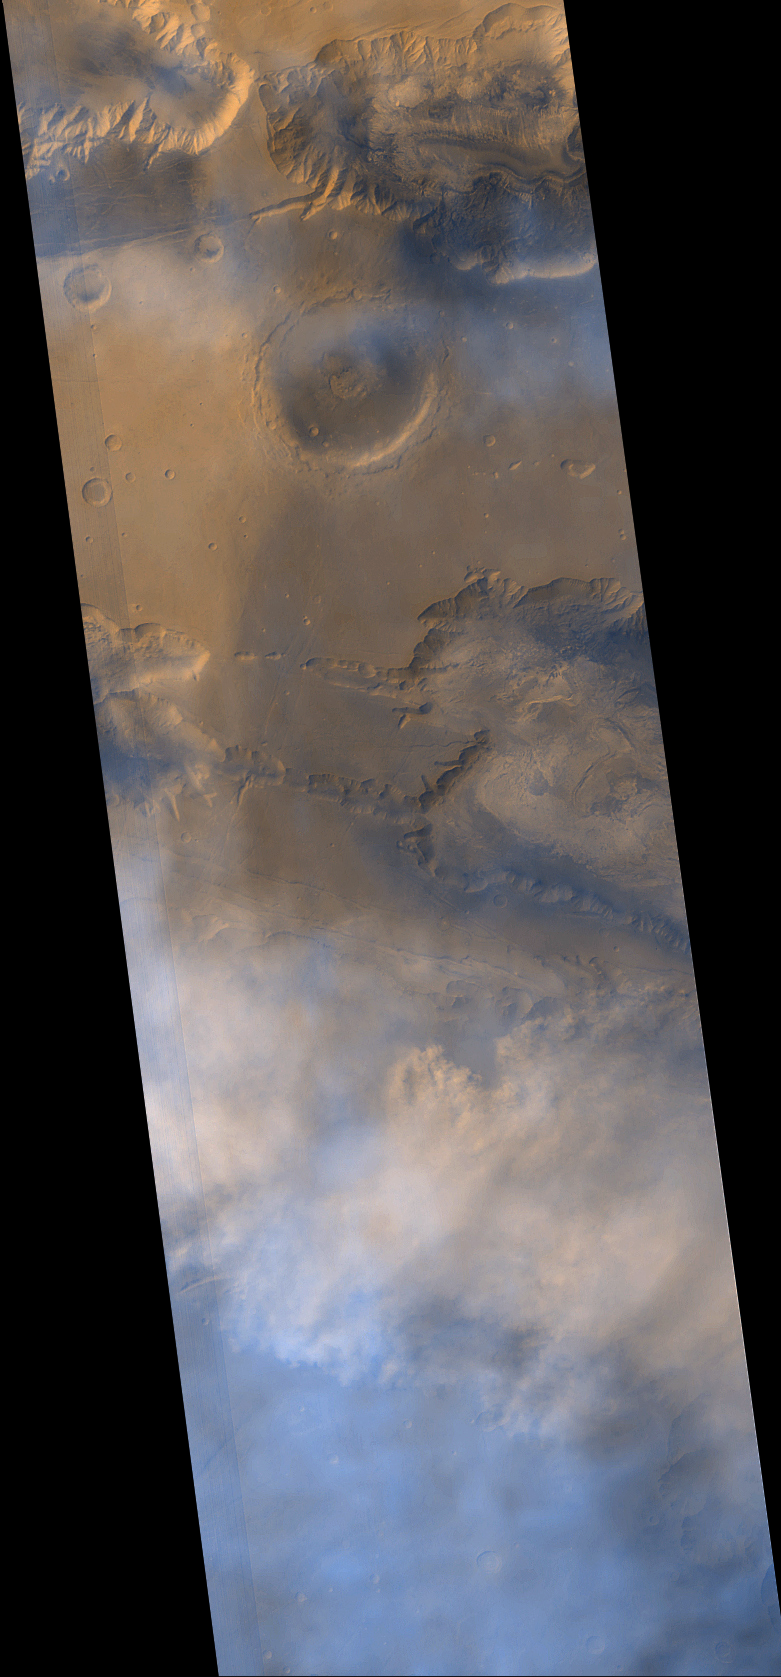

May 1999 Dust Storm in Valles Marineris

Mars Global Surveyor’s (MGS) Mars Orbiter Camera (MOC) captured this view of a dust storm within the Ius and Melas Chasms of the Valles Marineris trough system on May 16, 1999.

The dust storm is seen in the lower 1/3 of the image. It occurs at the junction between eastern Ius Chasma and western Melas Chasma. The apparent motion of the storm is approximately from the south (bottom of image) toward the north. The dust cloud forms a sharp front along its northern margin, which is seen along the north wall of Ius and Melas Chasms–in fact, at the time the image was taken, the dust had advanced up over the north wall of Melas Chasma (upper portion of lower right third of image) and was advancing across the upland that separates this chasm from western Candor Chasma. For a clear-atmosphere view of western Candor and Melas Chasms, see “Western Melas and Candor Chasms, Valles Marineris, MOC2-105, 25 March 1999”.

For scale, note that the large crater south of Hebes Chasma, Perrotin, is about 95 kilometers (59 miles) across. Bluish-white clouds in the image are interpreted to consist of water ice. The pink/red clouds of the dust storm occur closer to the ground, at a lower altitude than the water ice clouds.

One of the most interesting aspects of this dust storm is that Valles Marineris was observed to have a dust storm at exactly the same time of year, one Martian year ago. During its approach to Mars, MOC obtained a picture of the planet on July 2, 1997, just prior to the Mars Pathfinder landing. At the time, it was winter in the southern hemisphere, and dust clouds were observed within Valles Marineris. The picture is seen in “Mars Orbiter Camera Views Mars Pathfinder Landing Site,MOC2-1, 3 July 1997”. It will be interesting to see if similar storms occur within the Valles Marineris 1 and 2 Mars years hence. The next times will be in early April 2001 and mid-February 2003.

Malin Space Science Systems and the California Institute of Technology built the MOC using spare hardware from the Mars Observer mission. MSSS operates the camera from its facilities in San Diego, CA. The Jet Propulsion Laboratory’s Mars Surveyor Operations Project operates the Mars Global Surveyor spacecraft with its industrial partner, Lockheed Martin Astronautics, from facilities in Pasadena, CA and Denver, CO.

Credit: NASA/JPL/MSSS